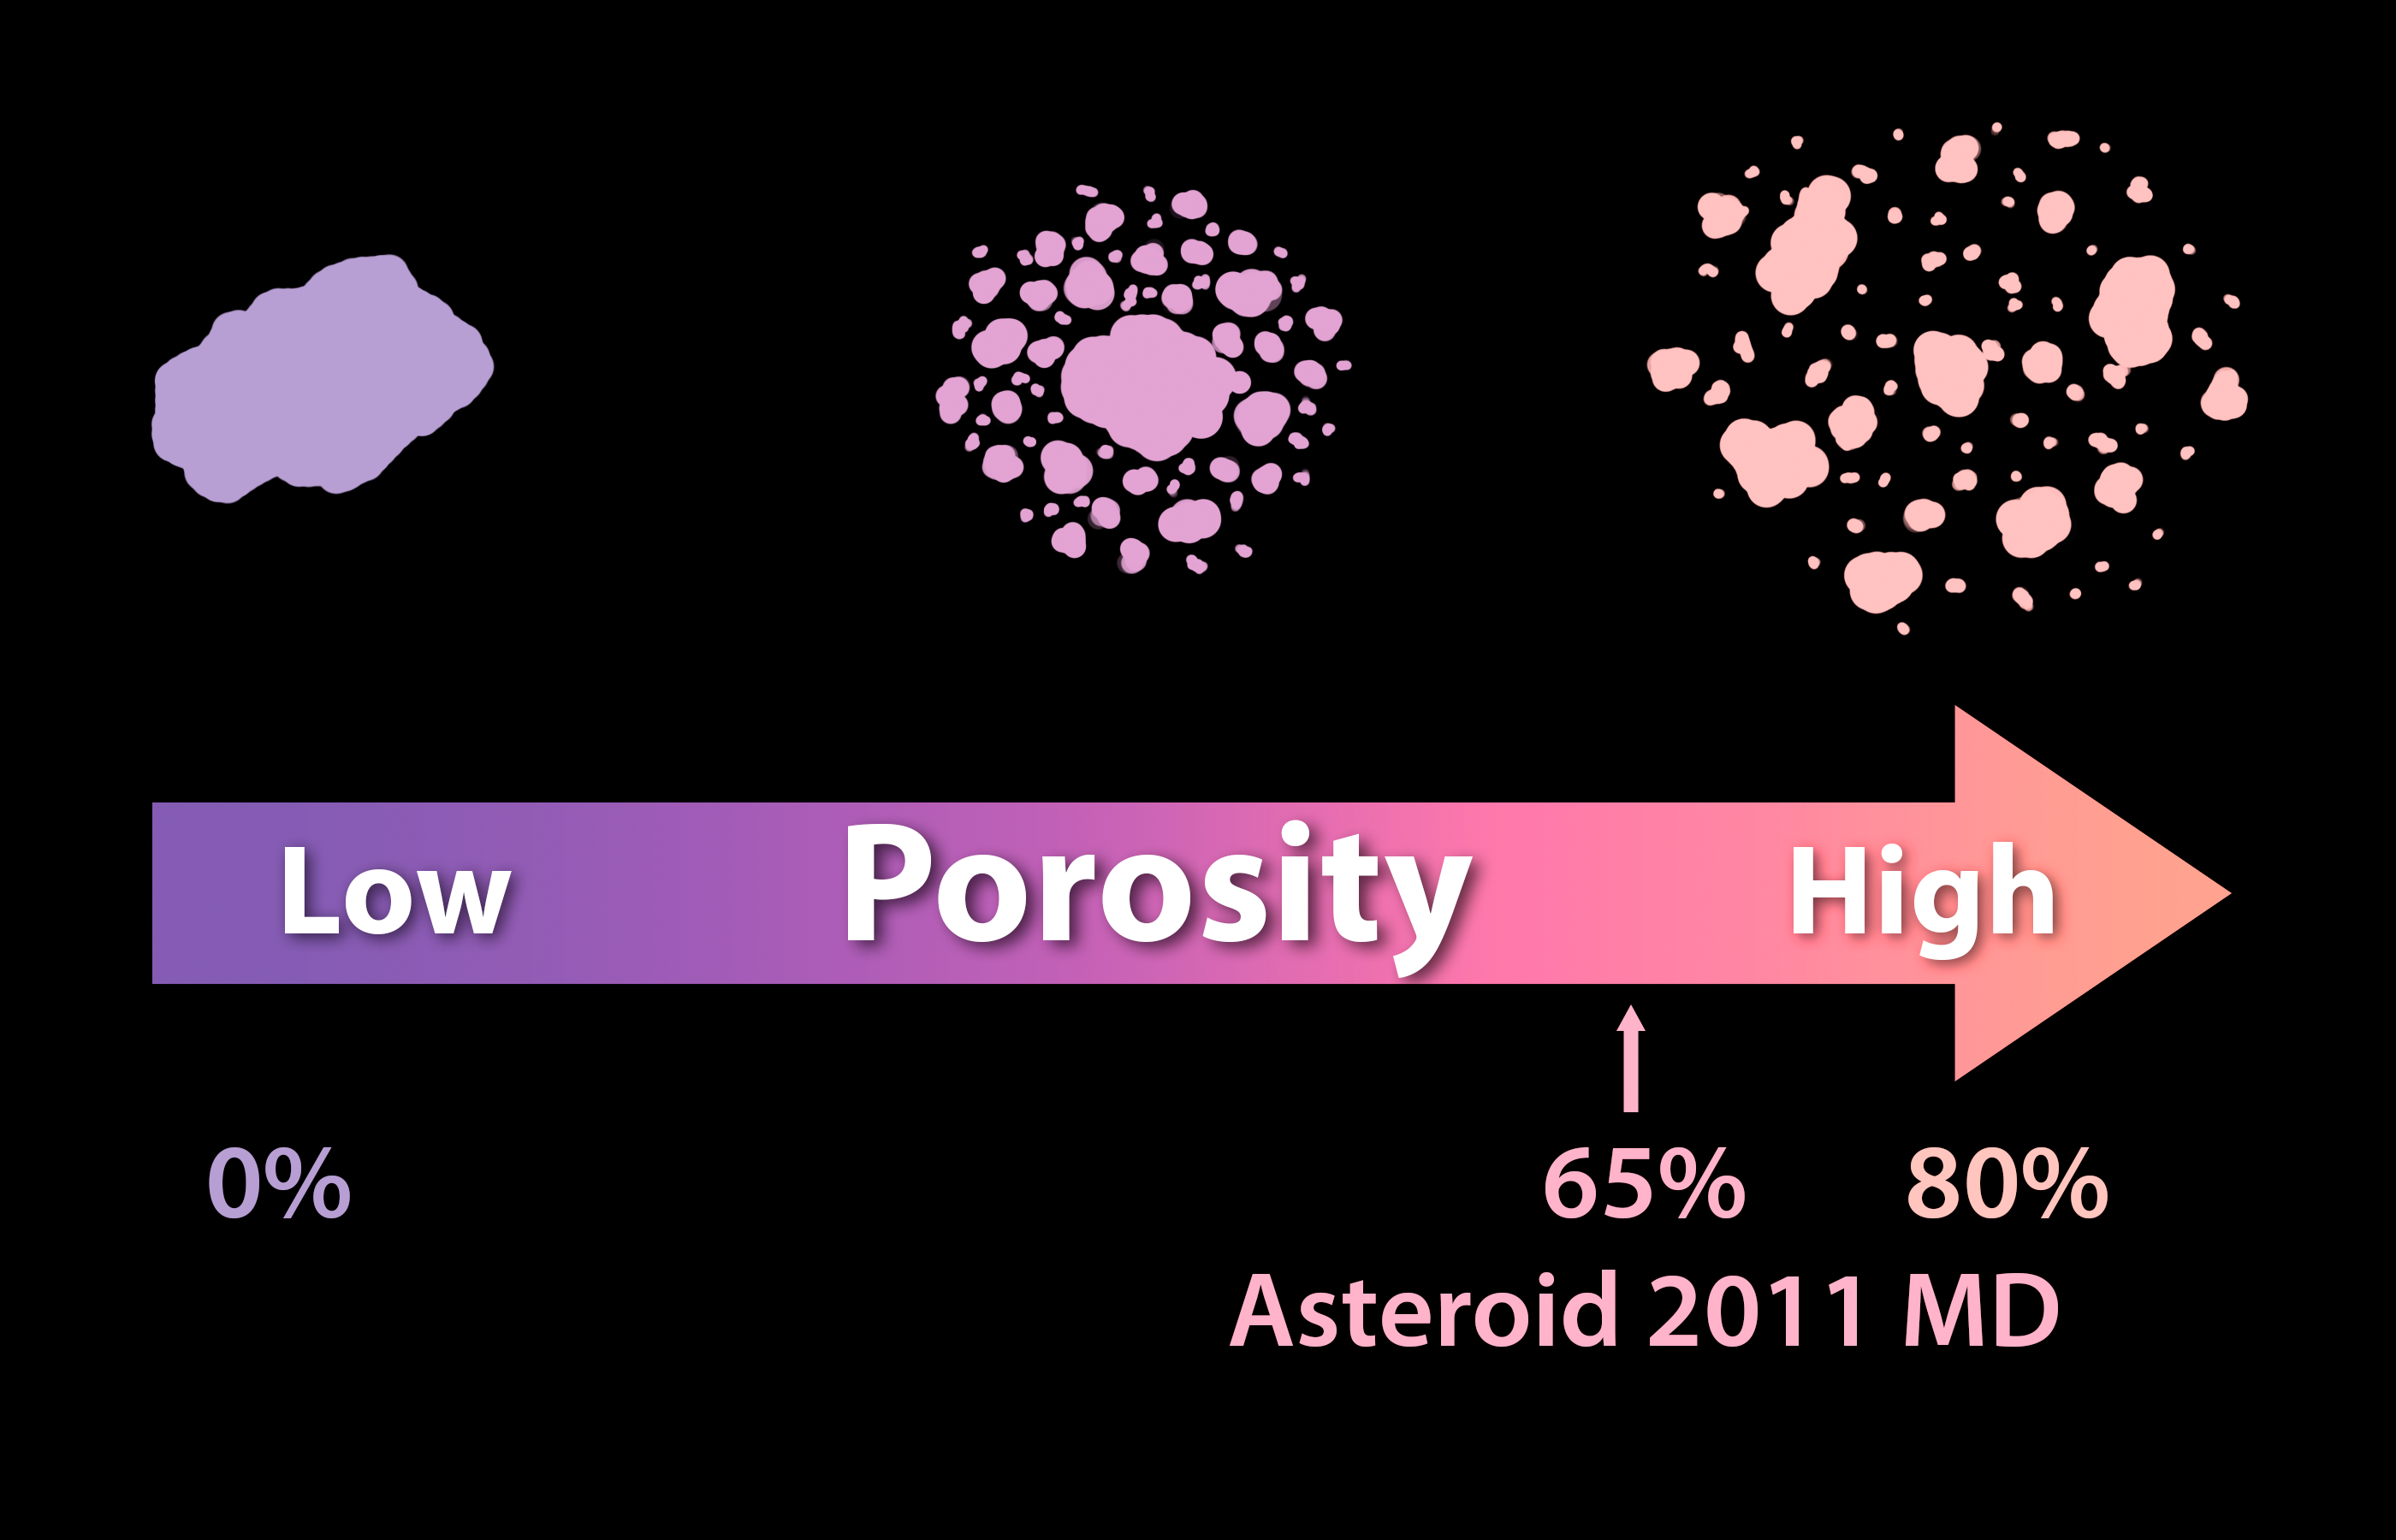

Solid as a Rock? Porosity of Asteroids

Asteroids can differ in the degree of porosity, or the amount of empty space that makes up their structures. At one end of the spectrum is a single solid rock and, at the other end, is a pile of rubble held together by gravity. Observations from NASA's Spitzer Space Telescope, taken in infrared light, have helped to reveal that a small asteroid called 2011 MD is made-up of two-thirds empty space, which means it has essentially the same density as water.

Credit: NASA/JPL-Caltech